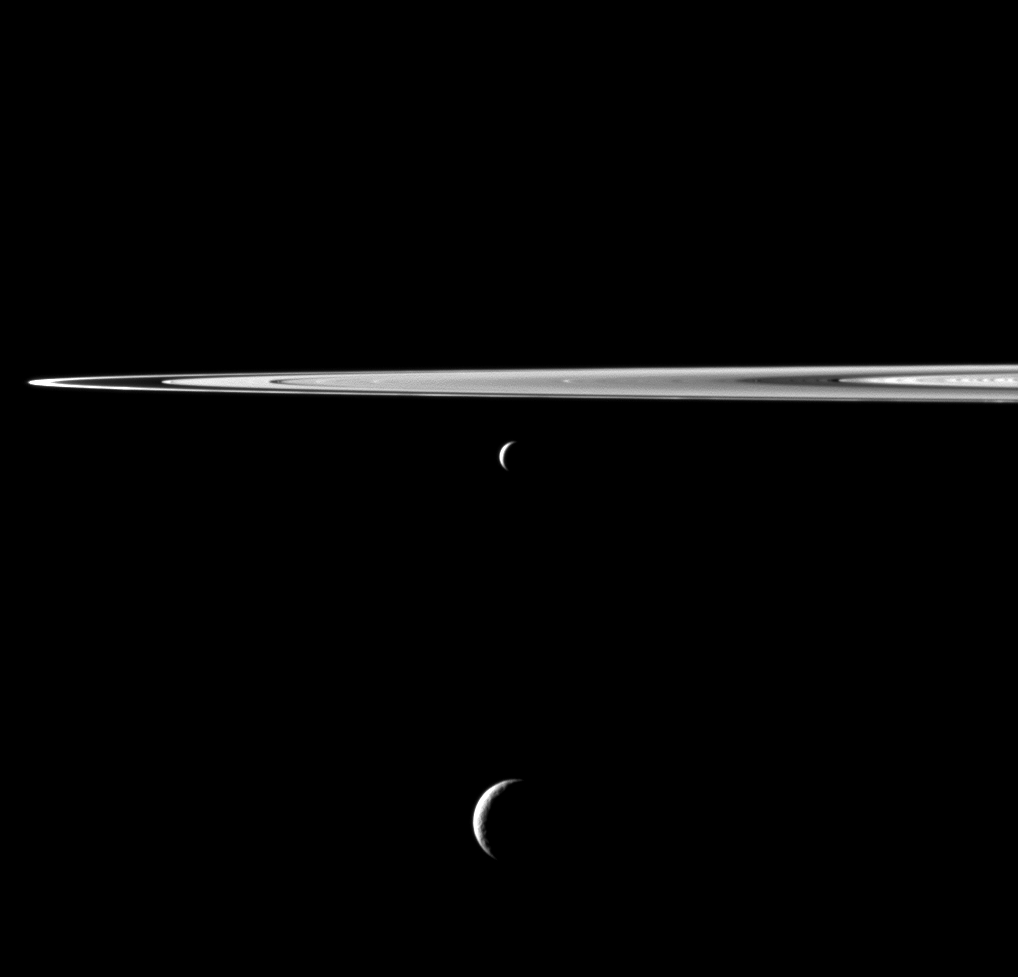

Pendent Pair

A pair of Saturn’s moons appears as if hung below the planet’s rings in this Cassini spacecraft view.

Enceladus (313 miles, or 504 kilometers across) appears just below the rings here, near the center of the image. Tethys (660 miles, or 1,062 kilometers across) is near the bottom center of the image. Tethys is closer to Cassini than is Enceladus.

This view looks toward the northern, sunlit side of the rings from just above the ringplane.

The image was taken in visible light with the Cassini spacecraft wide-angle camera on Sept. 13, 2011. The view was obtained at a distance of approximately 169,000 miles (272,000 kilometers) from Enceladus and at a Sun-Enceladus-spacecraft, or phase, angle of 135 degrees. The view was obtained at a distance of approximately 129,000 miles (208,000 kilometers) from Tethys and at a Sun-Tethys-spacecraft, or phase, angle of 135 degrees. Image scale is 10 miles (16 kilometers) per pixel on Enceladus and 7 miles (12 kilometers) per pixel on Tethys.

The Cassini-Huygens mission is a cooperative project of NASA, the European Space Agency and the Italian Space Agency. The Jet Propulsion Laboratory, a division of the California Institute of Technology in Pasadena, manages the mission for NASA’s Science Mission Directorate, Washington, D.C. The Cassini orbiter and its two onboard cameras were designed, developed and assembled at JPL. The imaging operations center is based at the Space Science Institute in Boulder, Colo.

Credit: NASA/JPL-Caltech/Space Science Institute